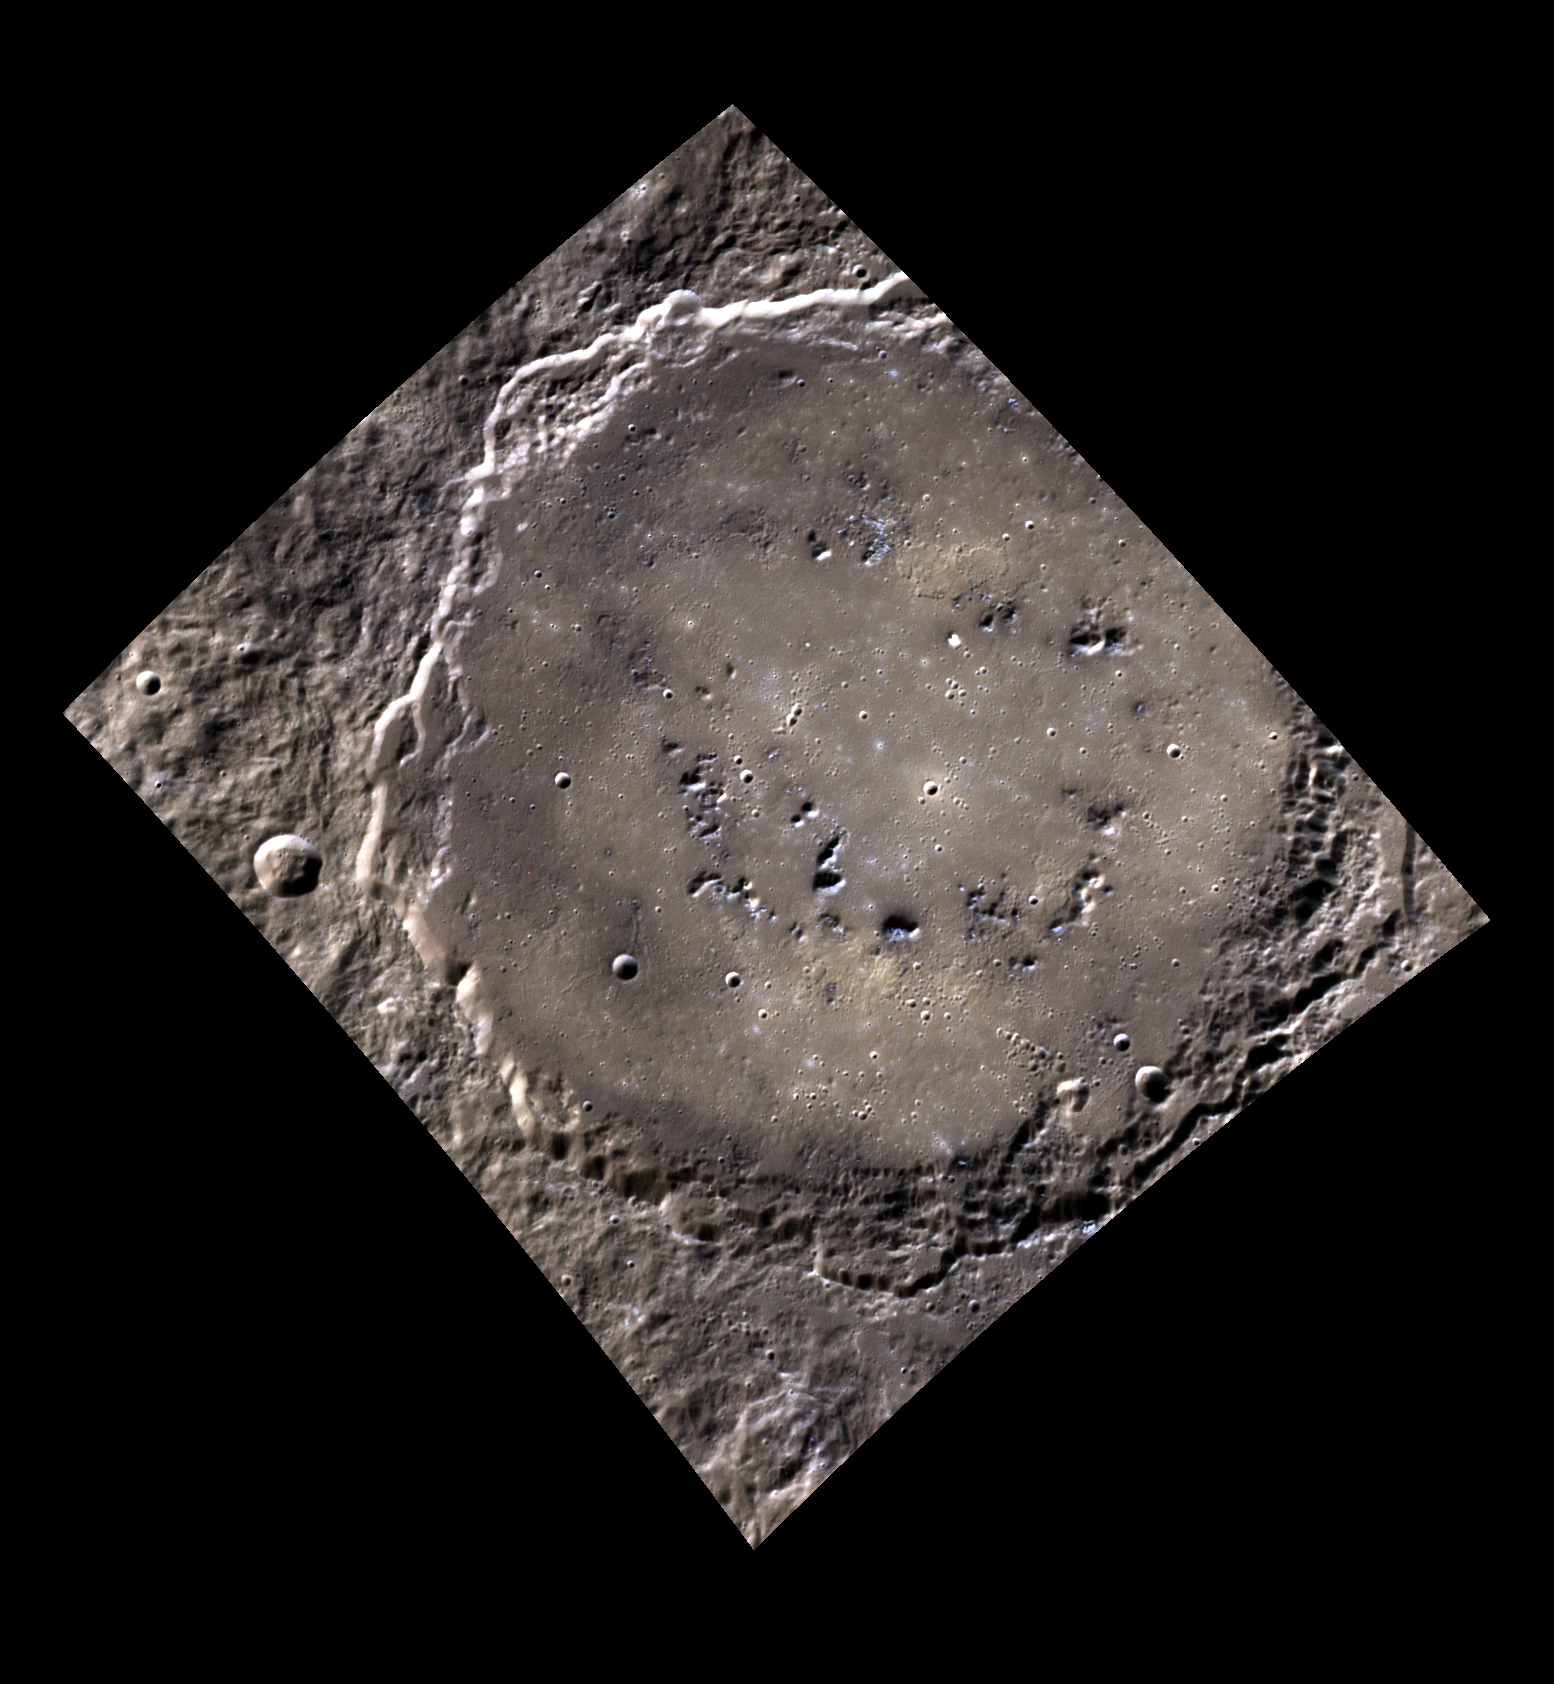

The Knight in the Panther’s Skin

This color image shows Rustaveli, a newly named basin located in the Northern hemisphere of the planet. The basin has a smooth, filled floor with little weathering and a peak-ring structure. Shota Rustaveli was a Georgian poet who lived from 1172-1216. He is well known for writing the Georgian national epic poem, “The Knight in the Panther’s Skin”. He is also the namesake of the coveted Shota Rustaveli State Prize, the highest honor a Georgian artist or writer can achieve.

This image was acquired as a high-resolution targeted color observation. Targeted color observations are images of a small area on Mercury’s surface at resolutions higher than the 1-kilometer/pixel 8-color base map. During MESSENGER’s one-year primary mission, hundreds of targeted color observations were obtained. During MESSENGER’s extended mission, high-resolution targeted color observations are more rare, as the 3-color base map is covering Mercury’s northern hemisphere with the highest-resolution color images that are possible.

Date acquired: July 18, 2011
Image Mission Elapsed Time (MET): 219478808, 219478804, 219478800
Image ID: 519956, 519955, 519954
Instrument: Wide Angle Camera (WAC) of the Mercury Dual Imaging System (MDIS)
WAC filters: 9, 7, 6 (996, 748, 433 nanometers) in red, green, and blue
Center Latitude: 52.40°
Center Longitude: 81.79° E
Resolution: 187 meters/pixel
Scale: The diameter of Rustaveli basin is 180 km (112 miles).
Incidence Angle: 59.8°
Emission Angle: 30.6°
Phase Angle: 90.4°

The MESSENGER spacecraft is the first ever to orbit the planet Mercury, and the spacecraft’s seven scientific instruments and radio science investigation are unraveling the history and evolution of the Solar System’s innermost planet. Visit the Why Mercury? section of this website to learn more about the key science questions that the MESSENGER mission is addressing. During the one-year primary mission, MDIS acquired 88,746 images and extensive other data sets. MESSENGER is now in a year-long extended mission, during which plans call for the acquisition of more than 80,000 additional images to support MESSENGER’s science goals.

These images are from MESSENGER, a NASA Discovery mission to conduct the first orbital study of the innermost planet, Mercury. For information regarding the use of images, see the MESSENGER image use policy.

Credit: NASA/Johns Hopkins University Applied Physics Laboratory/Carnegie Institution of Washington